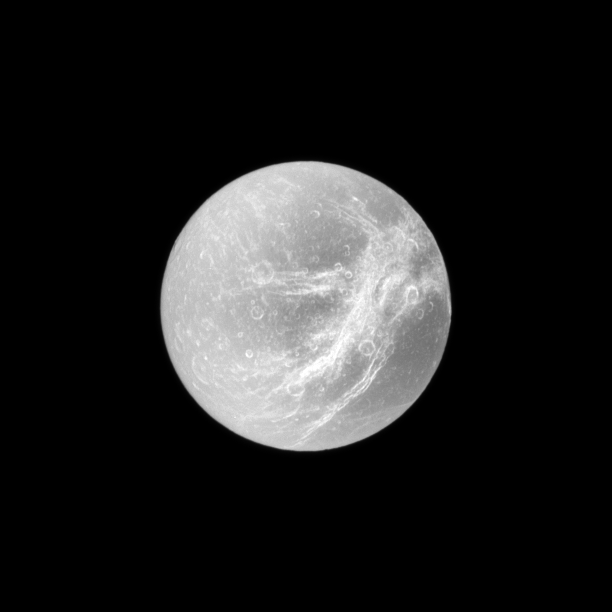

Wispy Marble

Appearing like the swirls of marble, the wispy terrain of Saturn’s moon Dione is captured in a dramatic display of light and dark.

These wispy features are a system of braided canyons with bright walls. See PIA06163 for a closeup view. This view looks toward the area between the trailing hemisphere and Saturn-facing side of Dione (1,123 kilometers, or 698 miles across). North on Dione is up and rotated 1 degree to the left.

The image was taken in visible light with the Cassini spacecraft narrow-angle camera on Dec. 26, 2009. The view was acquired at a distance of approximately 644,000 kilometers (400,000 miles) from Dione and at a Sun-Dione-spacecraft, or phase, angle of 2 degrees. Image scale is 4 kilometers (2 miles) per pixel.

The Cassini-Huygens mission is a cooperative project of NASA, the European Space Agency and the Italian Space Agency. The Jet Propulsion Laboratory, a division of the California Institute of Technology in Pasadena, manages the mission for NASA’s Science Mission Directorate, Washington, D.C. The Cassini orbiter and its two onboard cameras were designed, developed and assembled at JPL. The imaging operations center is based at the Space Science Institute in Boulder, Colo.

Credit: NASA/JPL/Space Science Institute